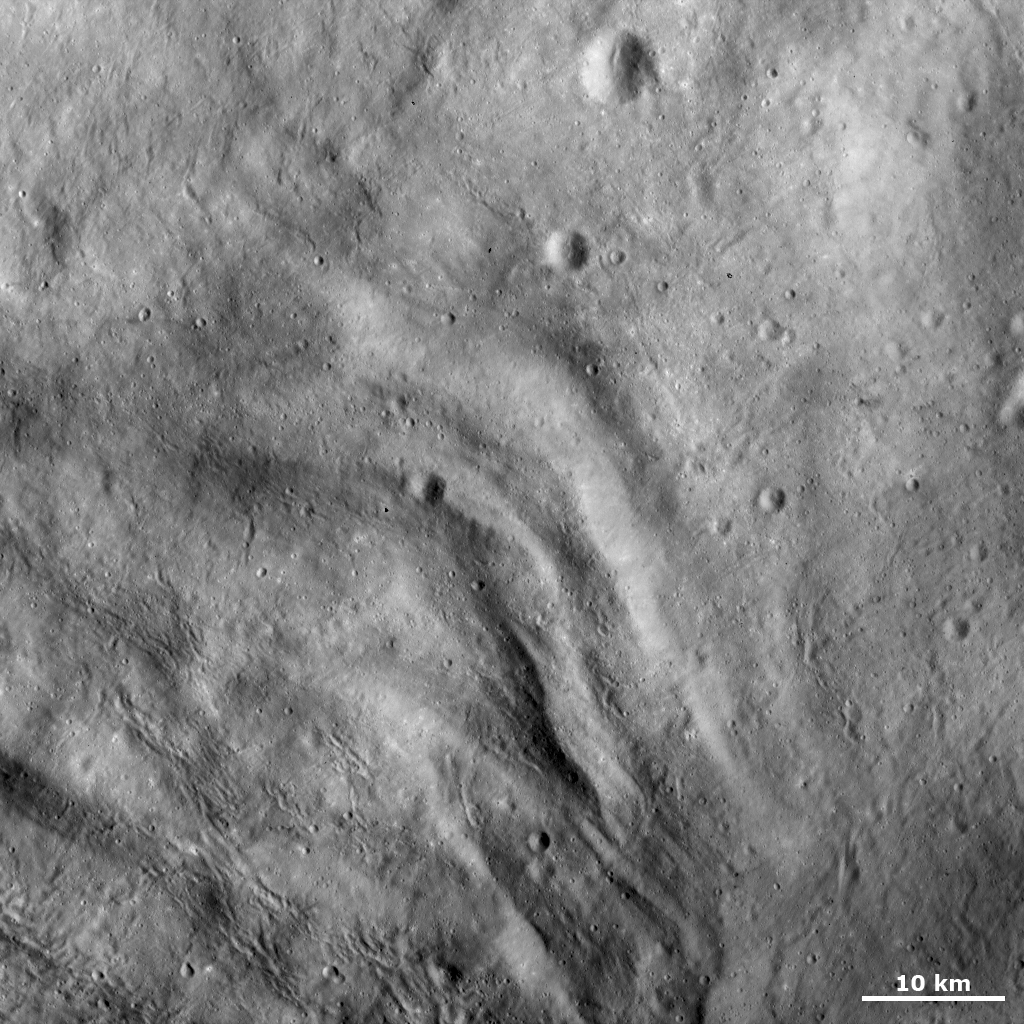

Undulating Terrain in Vesta’s Southern Hemisphere

This Dawn FC (framing camera) image shows the undulating terrain of Vesta’s southern hemisphere, which consists of ridges and depressions. This undulating terrain is only located in Vesta’s southern hemisphere, in and around the Rheasilvia impact basin. Many of these linear, curving ridges and depressions are clear in the left side of the image. A single ridge can continue for many tens of kilometers and the spacing between ridges is generally less than 10 kilometers (6 miles). There are some craters superposed onto these ridges and depressions. Also, many linear, curving grooves cut across the undulating terrain. These grooves are orientated in various directions throughout the image.

This image is located in Vesta’s Pinaria quadrangle and the center of the image is 36.4 degrees south latitude, 46.7 degrees east longitude. NASA’s Dawn spacecraft obtained this image with its framing camera on Oct. 26, 2011. This image was taken through the camera’s clear filter. The distance to the surface of Vesta is 700 kilometers (435 miles) and the image has a resolution of about 70 meters (230 feet) per pixel. This image was acquired during the HAMO (high-altitude mapping orbit) phase of the mission.

The Dawn mission to Vesta and Ceres is managed by NASA’s Jet Propulsion Laboratory, a division of the California Institute of Technology in Pasadena, for NASA’s Science Mission Directorate, Washington. UCLA is responsible for overall Dawn mission science. The Dawn framing cameras have been developed and built under the leadership of the Max Planck Institute for Solar System Research, Katlenburg-Lindau, Germany, with significant contributions by DLR German Aerospace Center, Institute of Planetary Research, Berlin, and in coordination with the Institute of Computer and Communication Network Engineering, Braunschweig. The framing camera project is funded by the Max Planck Society, DLR, and NASA/JPL.

Credit: NASA/JPL-Caltech/UCLA/MPS/DLR/IDA